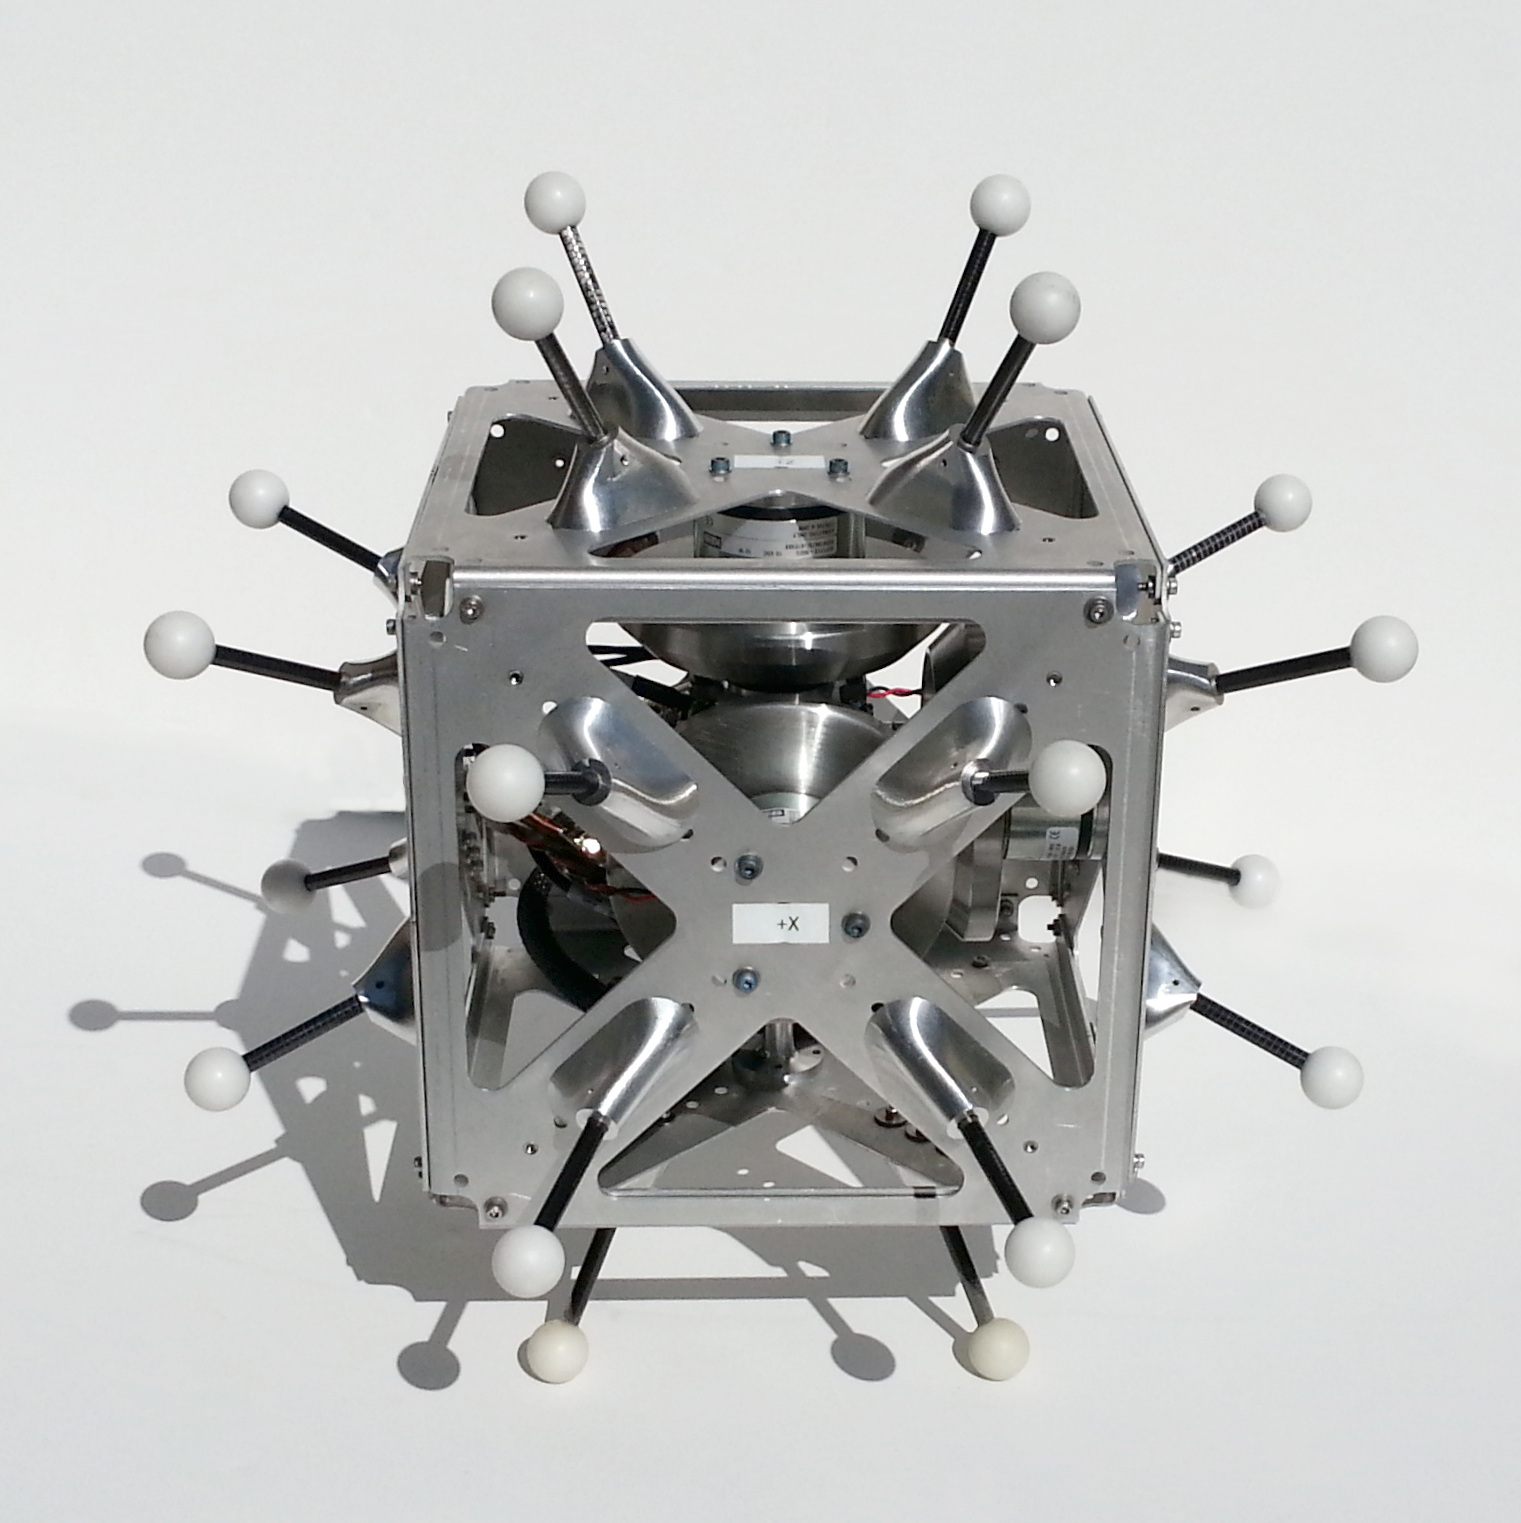

Hedgehog

This is a hopping/tumbling robot called “Hedgehog” that scientists at NASA’s Jet Propulsion Laboratory will test on a parabolic aircraft flight.

NASA manages the Flight Opportunities manifest, matching payloads with flights, and will pay for payload integration and the flight costs for the selected payloads. No funds are provided for the development of these payloads.

The Flight Opportunities Program, part of NASA’s Space Technology Mission Directorate, is managed at NASA’s Armstrong Flight Research Center at Edwards, California. NASA’s Ames Research Center at Moffett Field, California, manages the solicitation and selection of technologies to be tested and demonstrated on commercial flight vehicles.

Credit: NASA/JPL-Caltech